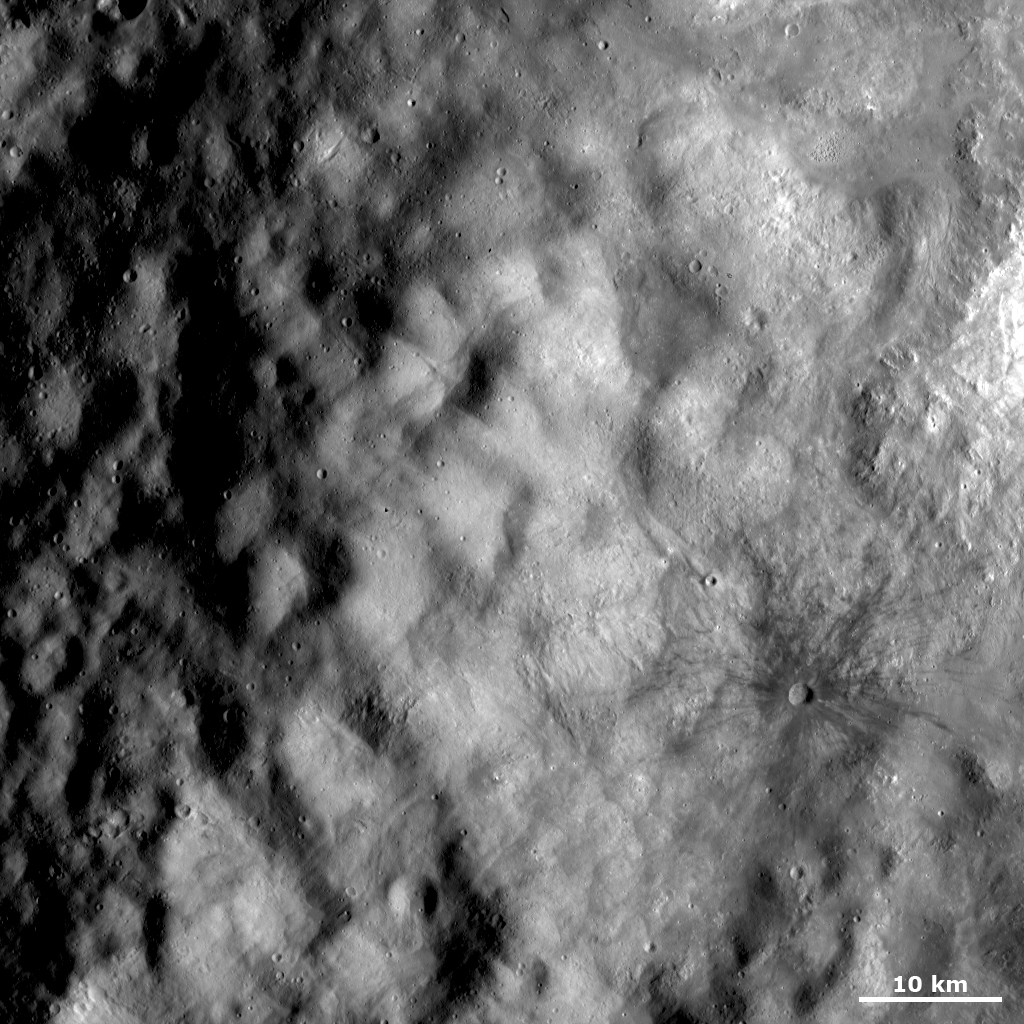

Ejecta and Dark Rayed Crater

This Dawn FC (framing camera) image shows part of the ejecta deposit surrounding the ‘snowman’ craters, the largest of which has been named Marcia. Ejecta deposits consist of small debris thrown out of craters that are formed by an impact. Because they are made of small debris, ejecta deposits commonly have a smooth appearance. The ejected material also has a bubbly texture and some smaller, younger craters superposed onto it. In the bottom right part of the image there is a roughly 2 kilometer (1 mile) diameter crater with dark rays of ejecta extending out from it. These rays have an impressive range of roughly 10 kilometers (6 miles).

This image is located in Vesta’s Marcia quadrangle and the center of the image is 19.6 degrees north latitude, 179.7 degrees east longitude. NASA’s Dawn spacecraft obtained this image with its framing camera on Oct. 26, 2011. This image was taken through the camera’s clear filter. The distance to the surface of Vesta is 700 kilometers (435 miles) and the image has a resolution of about 70 meters (230 feet) per pixel. This image was acquired during the HAMO (high-altitude mapping orbit) phase of the mission.

The Dawn mission to Vesta and Ceres is managed by NASA’s Jet Propulsion Laboratory, a division of the California Institute of Technology in Pasadena, for NASA’s Science Mission Directorate, Washington. UCLA is responsible for overall Dawn mission science. The Dawn framing cameras have been developed and built under the leadership of the Max Planck Institute for Solar System Research, Katlenburg-Lindau, Germany, with significant contributions by DLR German Aerospace Center, Institute of Planetary Research, Berlin, and in coordination with the Institute of Computer and Communication Network Engineering, Braunschweig. The framing camera project is funded by the Max Planck Society, DLR, and NASA/JPL.

Credit: NASA/JPL-Caltech/UCLA/MPS/DLR/IDA